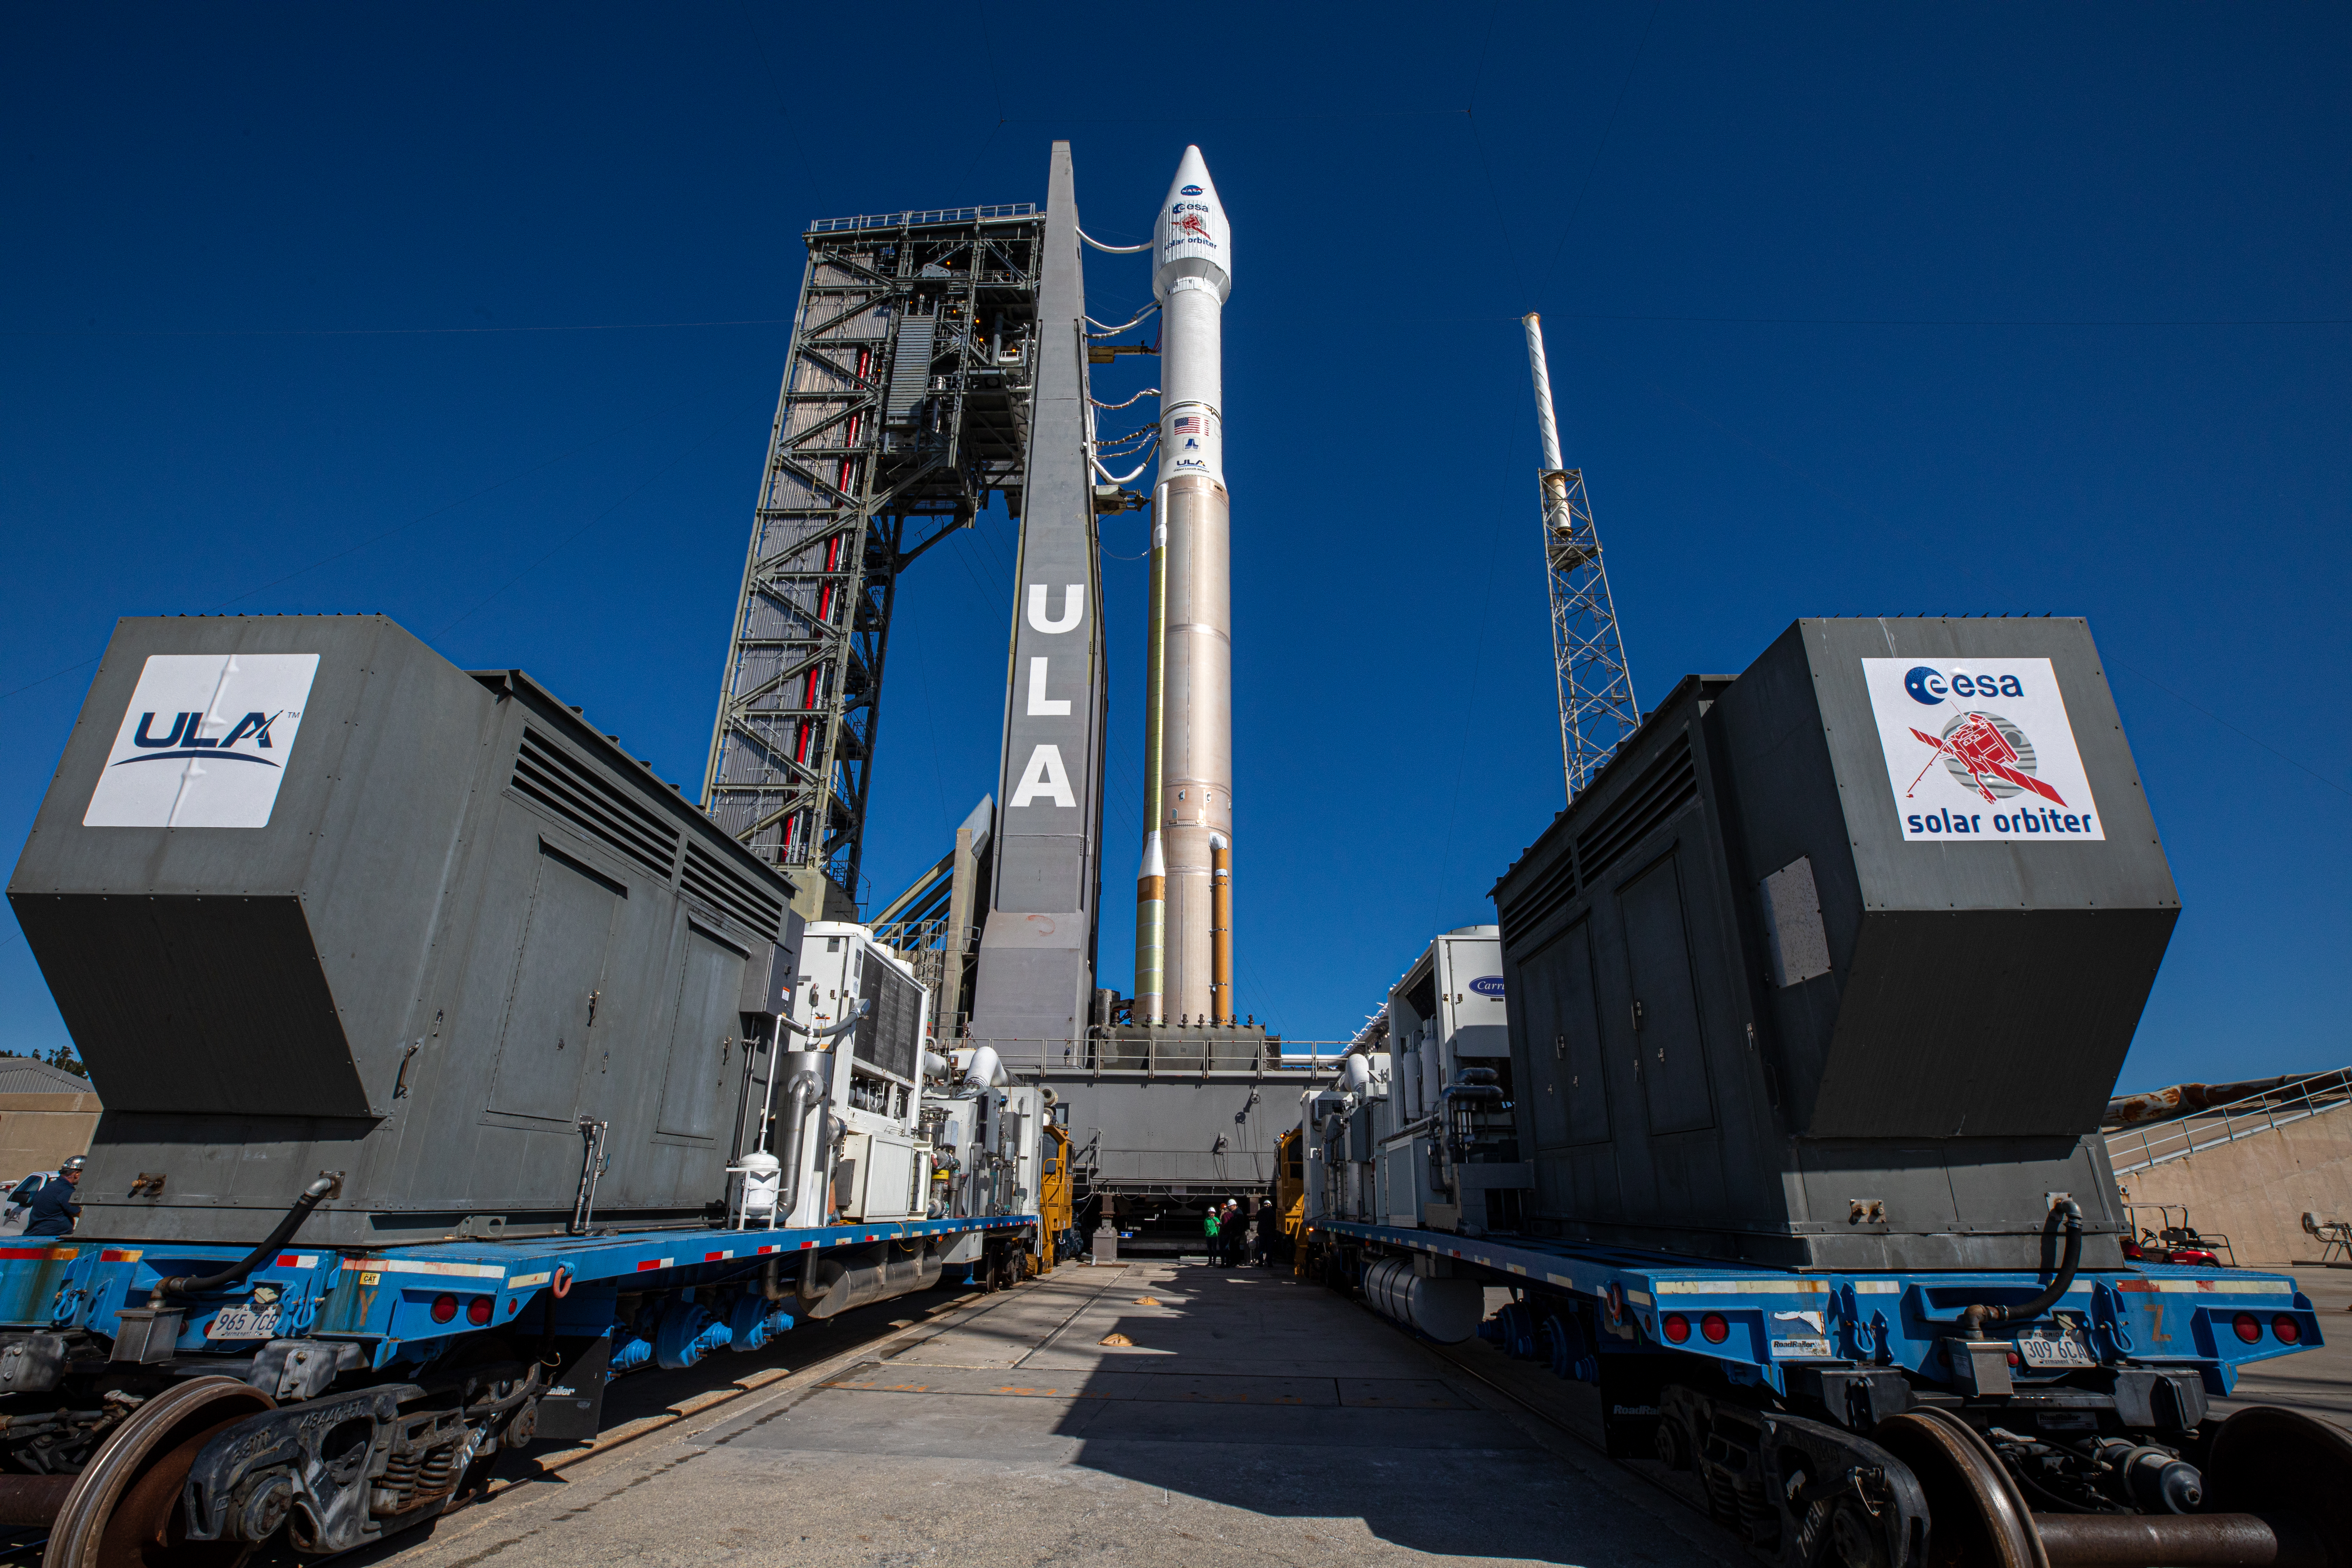

Solar Orbiter Rollout to Pad

The United Launch Alliance Atlas V rocket with the Solar Orbiter spacecraft arrives at the launch pad at Space Launch Complex 41 on Cape Canaveral Air Force Station in Florida on Feb. 8, 2020. Solar Orbiter is an international cooperative mission between ESA (European Space Agency) and NASA. The mission aims to study the Sun, its outer atmosphere and solar wind. The spacecraft will provide the first images of the Sun’s poles. NASA’s Launch Services Program based at Kennedy is managing the launch. The spacecraft has been developed by Airbus Defence and Space. Solar Orbiter will launch Feb. 9, 2020 aboard the Atlas V rocket.

Credit: NASA/Kim Shiflett